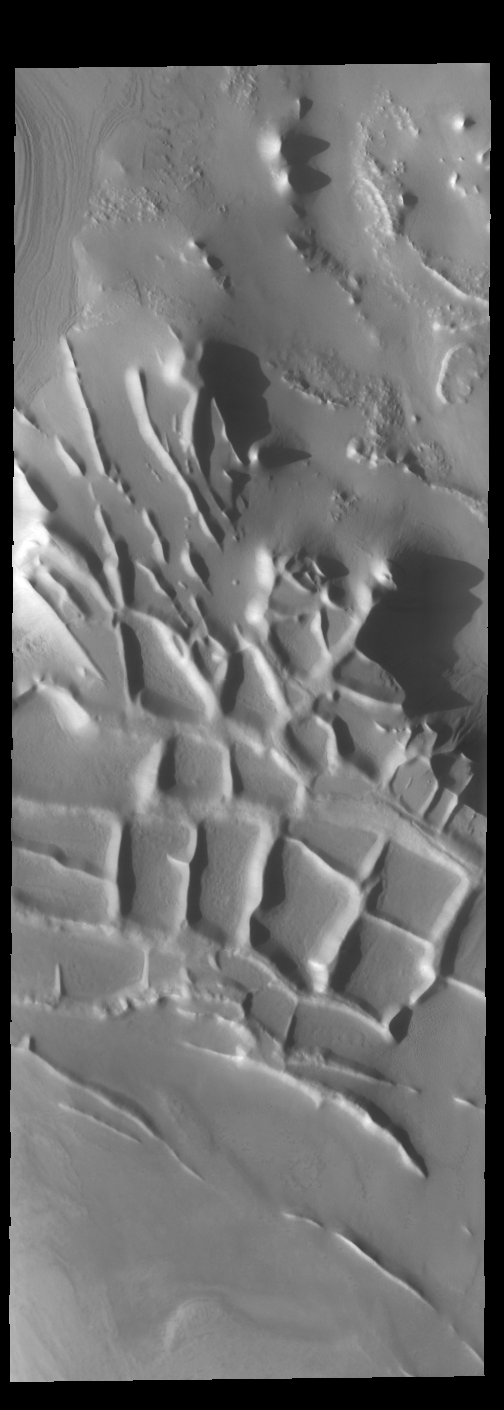

Angustus Labyrinthus

Today’s image shows the region near the south polar cap called Angustus Labyrinthus, which is defined by the linear ridges. The Odyssey spacecraft orbit is near the day/night terminator, which means looking at the surface near dawn and dusk. This image was taken in the late afternoon and the low sun angle casts shadows behind the taller peaks. The shadows show the topography of the ridges, which is hard to see from above.

Credit: NASA/JPL-Caltech/ASU